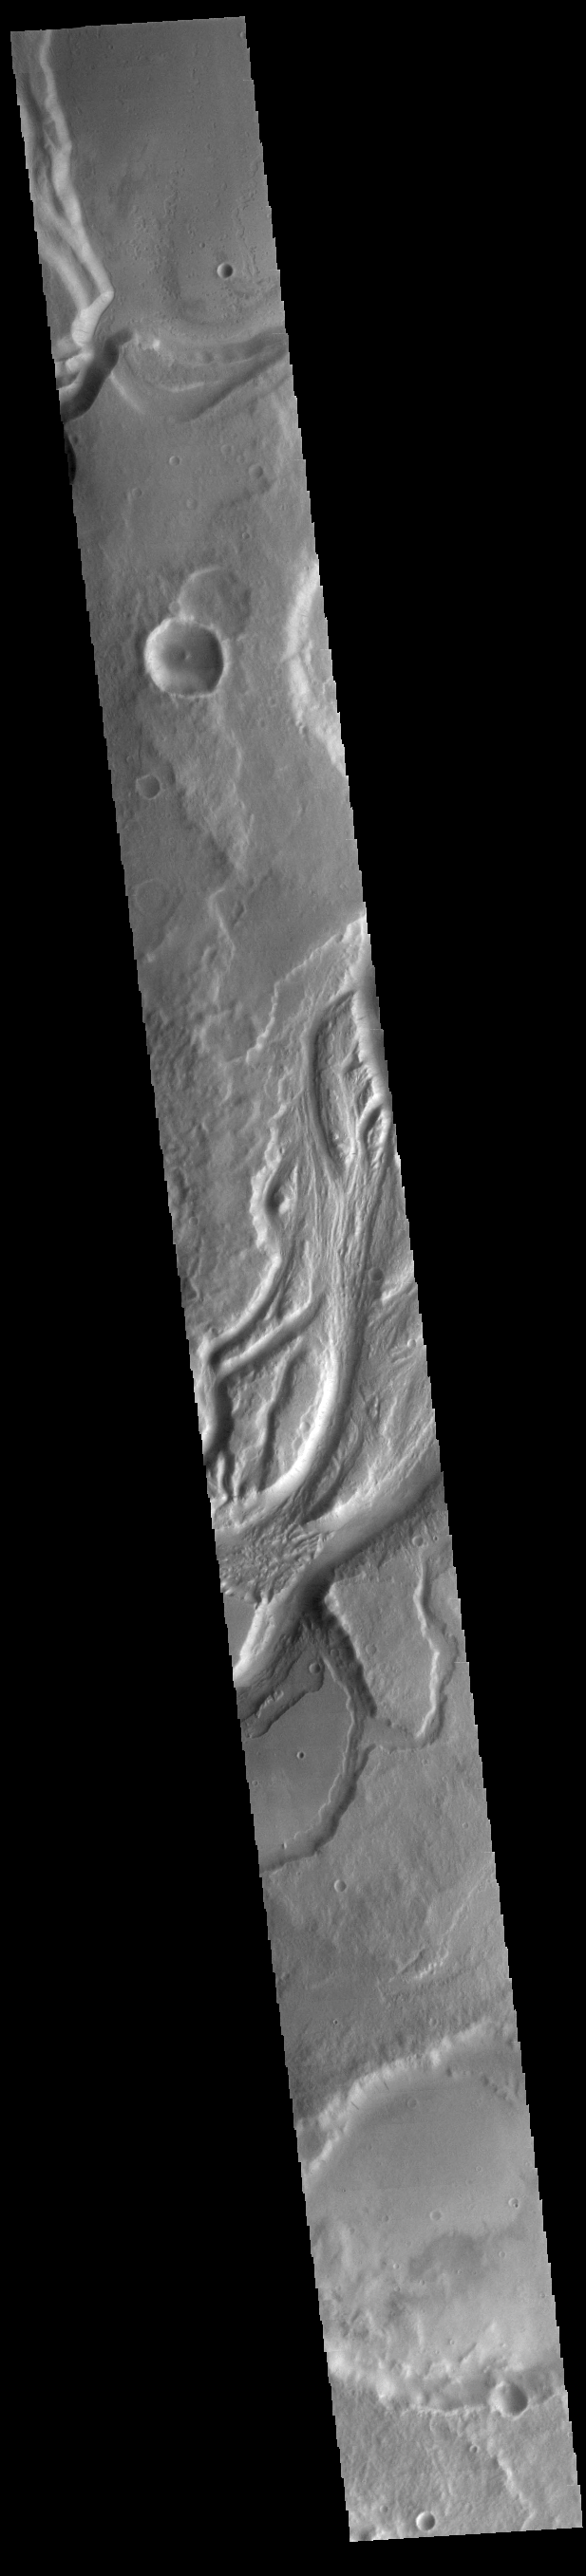

Mangala Valles

The large complex channel in the center of this VIS image is called Mangala Valles.

Credit: NASA/JPL-Caltech/ASU